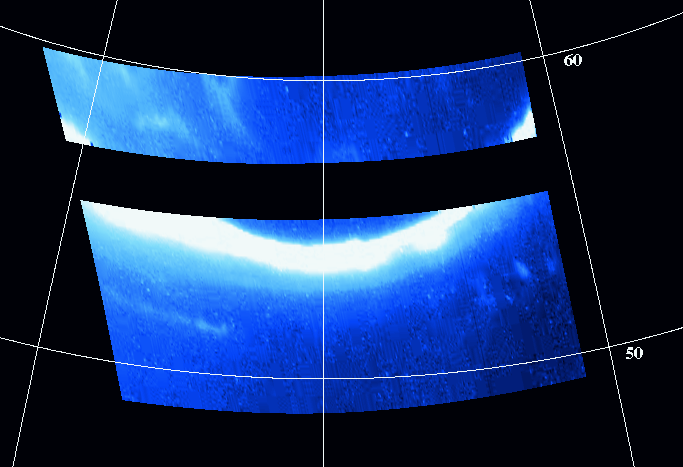

Jupiter’s Northern Auroral Oval

Auroral emissions are created when fast moving charged particles from the region around Jupiter strike the atoms and molecules of Jupiter’s upper atmosphere. Such emission tends to be concentrated within two large ovals, one surrounding each magnetic pole. Although Jupiter’s auroral ovals have been imaged before at far-ultraviolet and far-infrared wavelengths, this is the first image of a Jovian auroral oval taken at visible/near-infrared wavelengths (roughly 400 to 1100 nanometers).

In particular, this image shows the equator most part of the northern auroral oval on Jupiter’s nightside. The raw image has been map projected onto a grid of west longitudes and planetocentric latitudes, with north at the top. False color has been added to show the most intense emission as white.

Although several rows of data are missing, one can see that: (i) in this wavelength range the northern oval is prominent and very intense; (ii) there are patchy auroral emissions both above and below the main oval; (iii) those patchy emissions tend to be brighter above the oval than below it. In all these regards this image is similar to images of the Jovian aurora taken at ultraviolet wavelengths, and to images of the Earth’s aurora taken from space. The latter similarity is especially remarkable, given the large differences between Earth and Jupiter in their charged particle and magnetic environments.

This image was taken at 6 hours 57 minutes Universal Time on Nov. 9, 1996 through the clear filter of the solid state imaging (CCD) system aboard NASA’s Galileo spacecraft. Galileo was then in Jupiter’s shadow, and located about 2.3 million kilometers (about 32.5 Jovian radii) from the planet. The smallest discernible features in this image are about 45 kilometers across.

The Jet Propulsion Laboratory, Pasadena, CA manages the mission for NASA’s Office of Space Science, Washington, DC.

Credit: NASA/JPL